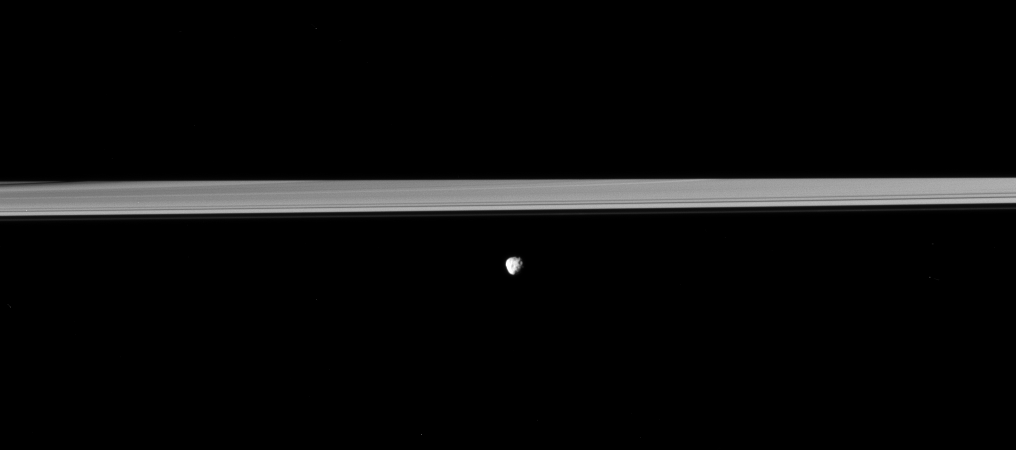

Only Half the Rings

Saturn’s moon Janus orbits in front of the rings, which are partially darkened by the shadow of the planet in this Cassini spacecraft view.

Saturn’s shadow obscures about half the rings. This can been seen on the left of the image, where a dark ring feature seems to stop abruptly as it meets the darkness of the planet’s shadow above the edge of the bright rings.

This view looks toward the northern, sunlit side of the rings from just above the ringplane, and toward the leading hemisphere of Janus (179 kilometers, or 111 miles across). North on Janus is up. Janus is closer to Cassini than the rings are.

The image was taken in visible light with the Cassini spacecraft narrow-angle camera on April 10, 2010. The view was acquired at a distance of approximately 1.4 million kilometers (870,000 miles) from Janus and at a sun-Janus-spacecraft, or phase, angle of 65 degrees. Image scale is 8 kilometers (5 miles) per pixel.

The Cassini-Huygens mission is a cooperative project of NASA, the European Space Agency and the Italian Space Agency. The Jet Propulsion Laboratory, a division of the California Institute of Technology in Pasadena, manages the mission for NASA’s Science Mission Directorate, Washington, D.C. The Cassini orbiter and its two onboard cameras were designed, developed and assembled at JPL. The imaging operations center is based at the Space Science Institute in Boulder, Colo.

Credit: NASA/JPL/Space Science Institute